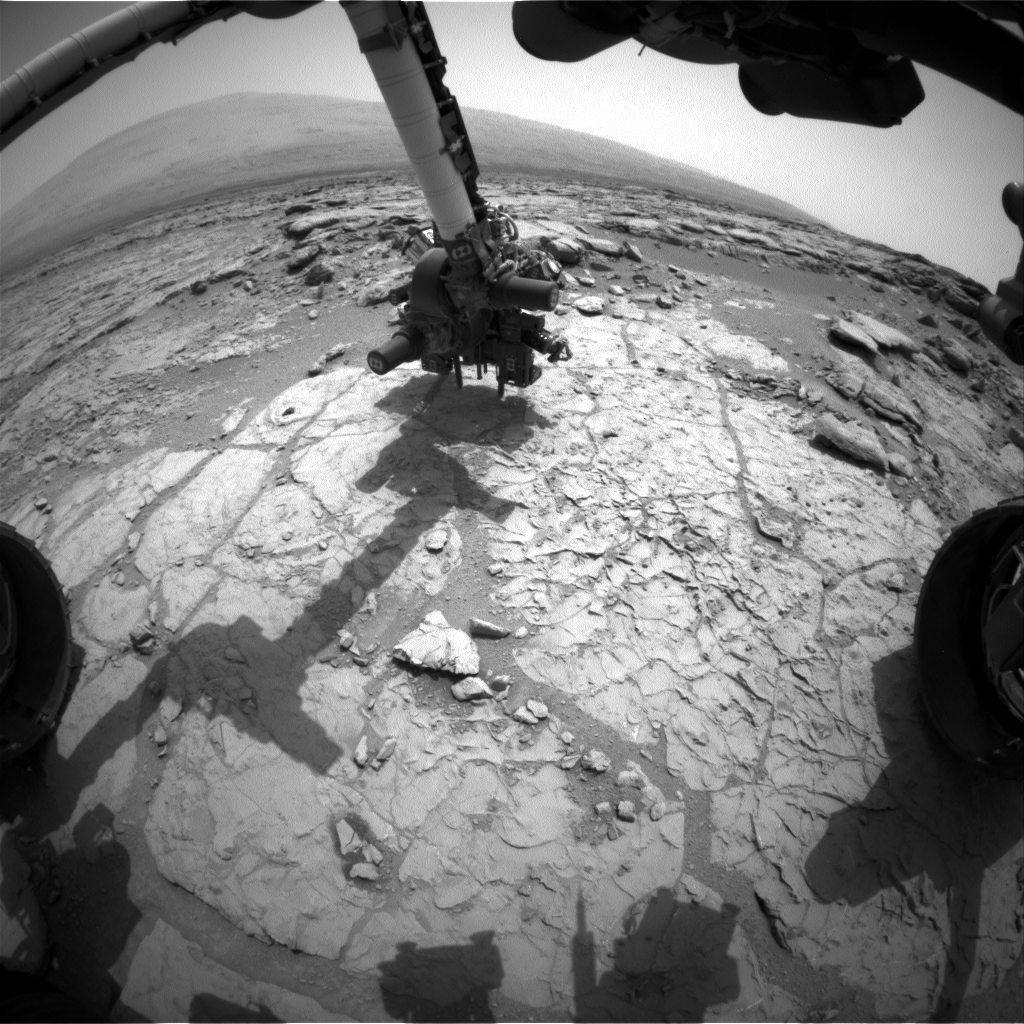

Curiosity’s Drill in Place for Load Testing Before Drilling

The percussion drill in the turret of tools at the end of the robotic arm of NASA’s Mars rover Curiosity has been positioned in contact with the rock surface in this image from the rover’s front Hazard-Avoidance Camera (Hazcam).

The drill was positioned for pre-load testing, and the Hazcam recorded this image during the 170th Martian day, or sol, of Curiosity’s work on Mars (Jan. 27, 2013). Other tests with the drill are planned before the first drilling into a rock on Mars to collect a sample of rock material for analysis.

In this view, the drill is positioned on a target on a patch of flat, veined rock called “John Klein.” The site is within the “Yellowknife Bay” area of Gale Crater.

JPL, a division of the California Institute of Technology, Pasadena, manages the Mars Science Laboratory Project for NASA’s Science Mission Directorate, Washington. JPL designed and built the project’s Curiosity rover.

Credit: NASA/JPL-Caltech